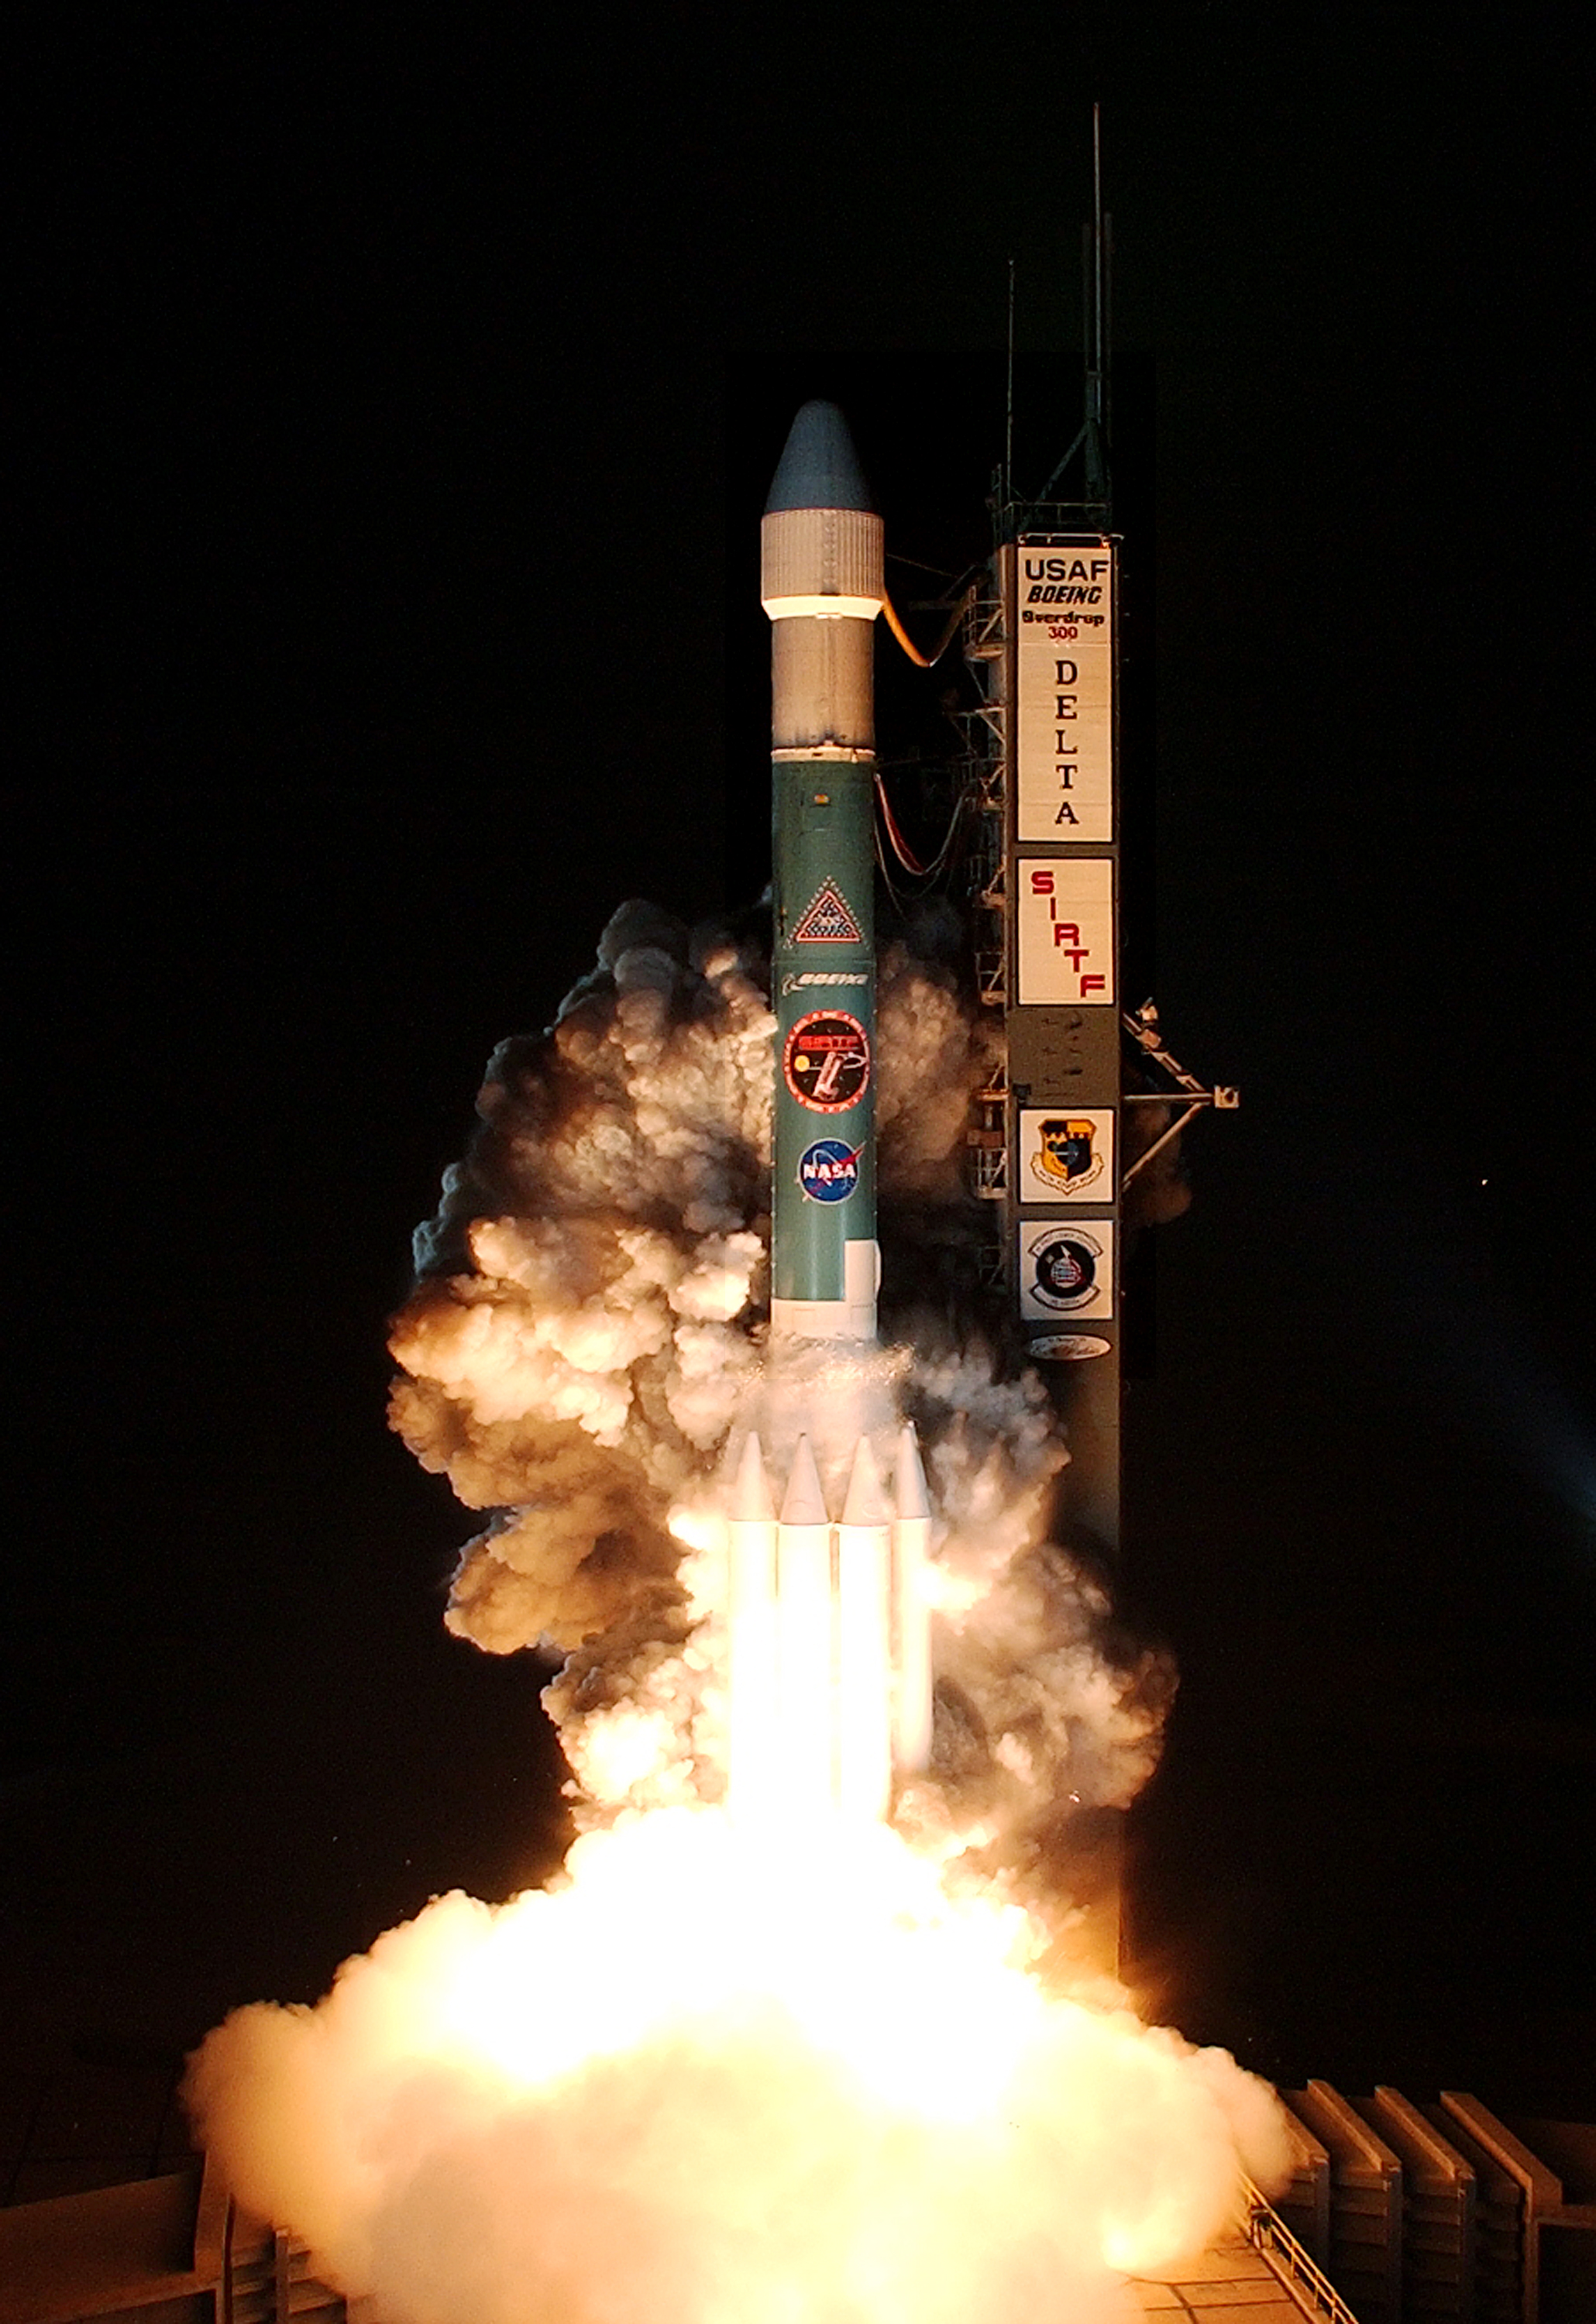

The Launch of Spitzer

The Spitzer Space Telescope was launched on a Delta II rocket on August 25, 2003 from Cape Canaveral, Florida.

Credit: NASA/KSC